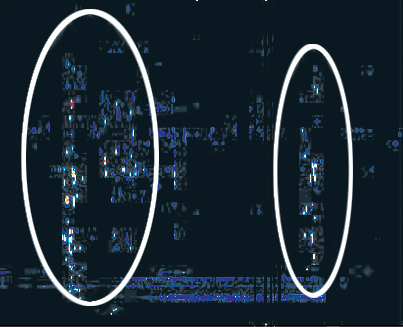

Lightning, Crackles and Pops

Figure 1

The speckles in this graph are radio signals from lightning in Saturn’s atmosphere detected by Cassini. Just as one can hear lightning on an AM radio as crackles and pops, Cassini’s radio and plasma wave science instrument detects Saturn lightning as bursty signals over a broad frequency range.

This presentation shows the intensity of radio emissions in color as well as their frequency (vertical axis) and time (horizontal axis) on July 13, 2004. Black represents no detectable signal. The lightning emissions appear as short bursts scattered over frequencies from a few megahertz to 16 megahertz. During this time Cassini was 4.9 million kilometers (3.1 million miles) from Saturn. Saturn lightning, like Earth lightning, emits radio emissions over a very broad frequency range. The bursts seen here appear at relatively narrow frequencies. This is because it takes Cassini several seconds to sweep the entire frequency range, but the radio bursts last just a small fraction of a second. So, Cassini detects the bursts at whatever frequency it happens to be at in its sweep when a burst occurs.

During the 18-hour interval represented in this display, Cassini detected two general intervals of lightning signals separated by 10 or 11 hours. During this time, Saturn rotated around its axis once — one Saturn day. So, these signals appear to be coming from the same storm system in the atmosphere which lasted for at least a Saturn day. However, the appearance of the radio emissions is quite different after one day, indicating the storm system is evolving on this time scale.

The Cassini-Huygens mission is a cooperative project of NASA, the European Space Agency and the Italian Space Agency. The Jet Propulsion Laboratory, a division of the California Institute of Technology in Pasadena, manages the Cassini-Huygens mission for NASA’s Science Mission Directorate, Washington, D.C. The Cassini orbiter was designed, developed and assembled at JPL. The radio and plasma wave science team is based at the University of Iowa, Iowa City.

Credit: NASA/JPL/University of Iowa